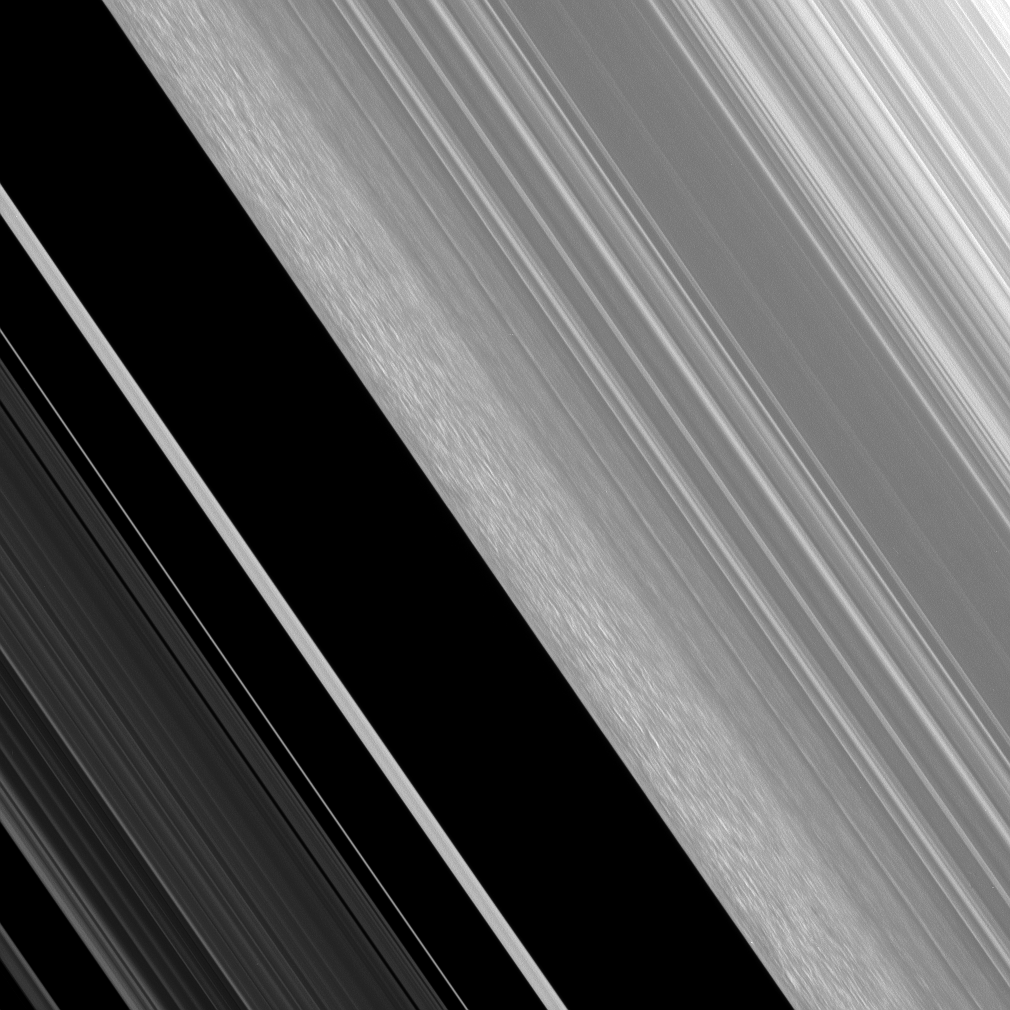

Perturbed Edge

The Cassini spacecraft continues to investigate the intriguing structure in Saturn’s outer B-ring edge. This region has a much perturbed character compared to the orderly rings around it.

Ring scientists think these features may be groupings of particles that clump together under to their own gravity. The clumping features may result from the fact that this region is compressed periodically, owing to perturbations by the moon Mimas. Mimas maintains this ring edge via a gravitational resonance.

This view looks toward the sunlit side of the rings from about 51 degrees below the ringplane. The image was taken in visible light with the Cassini spacecraft narrow-angle camera on June 2, 2008. The view was acquired at a distance of approximately 185,000 kilometers (115,000 miles) from Saturn. Image scale is 771 meters (2,530 feet) per pixel.

The Cassini-Huygens mission is a cooperative project of NASA, the European Space Agency and the Italian Space Agency. The Jet Propulsion Laboratory, a division of the California Institute of Technology in Pasadena, manages the mission for NASA’s Science Mission Directorate, Washington, D.C. The Cassini orbiter and its two onboard cameras were designed, developed and assembled at JPL. The imaging operations center is based at the Space Science Institute in Boulder, Colo.

Credit: NASA/JPL/Space Science Institute